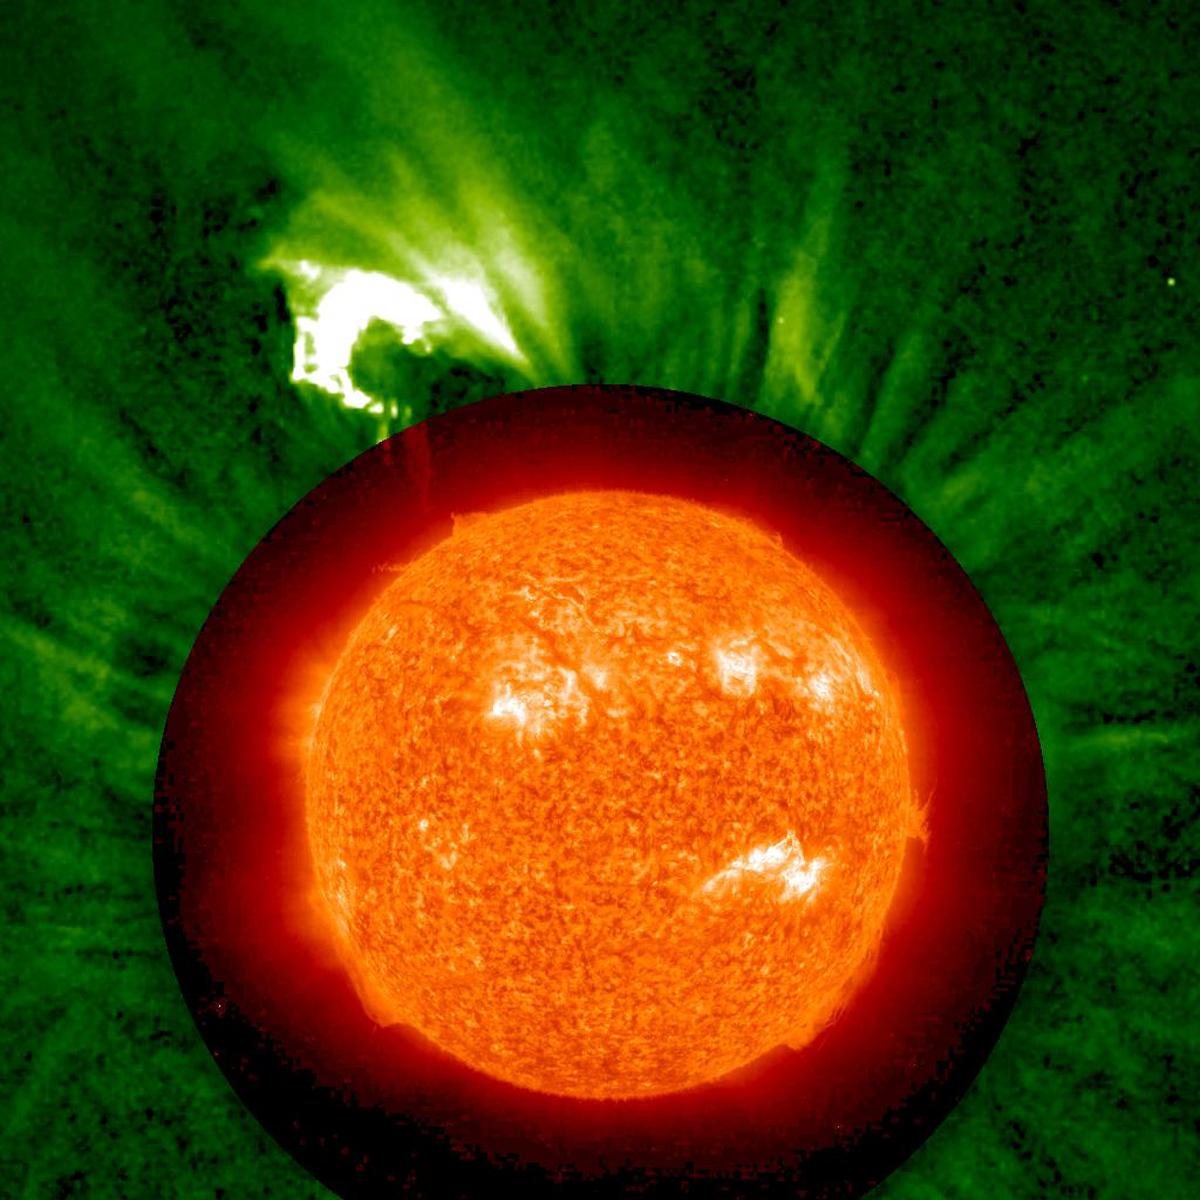

Somersaulting CME

NASA image acquired May 30, 2011 On May 30, 2011, the STEREO Behind spacecraft caught a prominence in the process of leaping from one part of the Sun to another. In this movie: www.flickr.com/photos/gsfc/5804079351 combining images from the EUVI and COR1 telescopes, the prominence is first seen erupting by EUVI in images taken in the Helium II emission line at 304 Angstroms. At higher elevations, it is seen in white light by the COR1 telescope. In the COR1 images, the prominence pauses. Some of the prominence material drains back down, but most of it is deflected to the north, and ends up raining down on a completely different part of the Sun, far from where it started. This is very unusual behavior for an erupting prominence, and this event is sure to be carefully studied by scientists. Some out-of-focus dust particles just in front of the COR1 telescope are briefly visible toward the end of the movie.

Credit: NASA/GSFC/STEREO